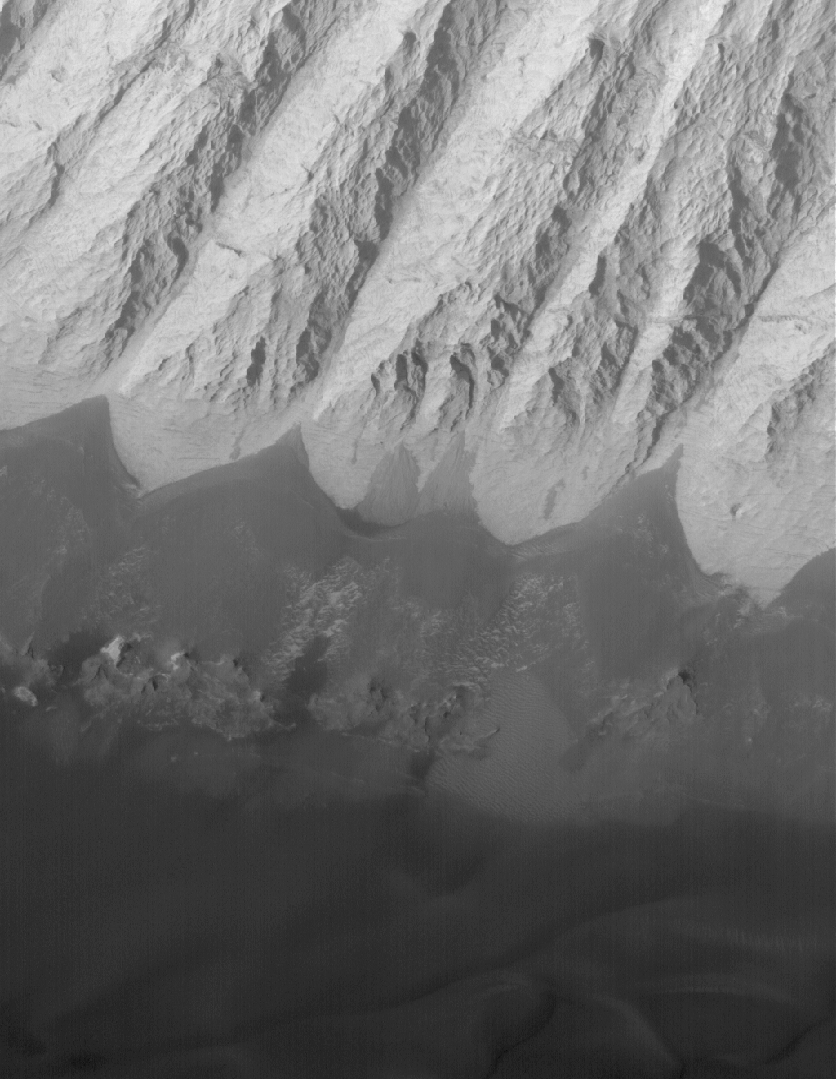

Candor Chasma Features

17 June 2005
This Mars Global Surveyor (MGS) Mars Orbiter Camera (MOC) image shows dark, windblown sand and an eroded slope of massively-bedded, light-toned, sedimentary rock. These landforms are located in east/central Candor Chasma.

Location near: 6.8°S, 71.7°W
Image width: ~3 km (~1.9 mi)
Illumination from: upper left
Season: Southern Spring

Credit: NASA/JPL/Malin Space Science Systems